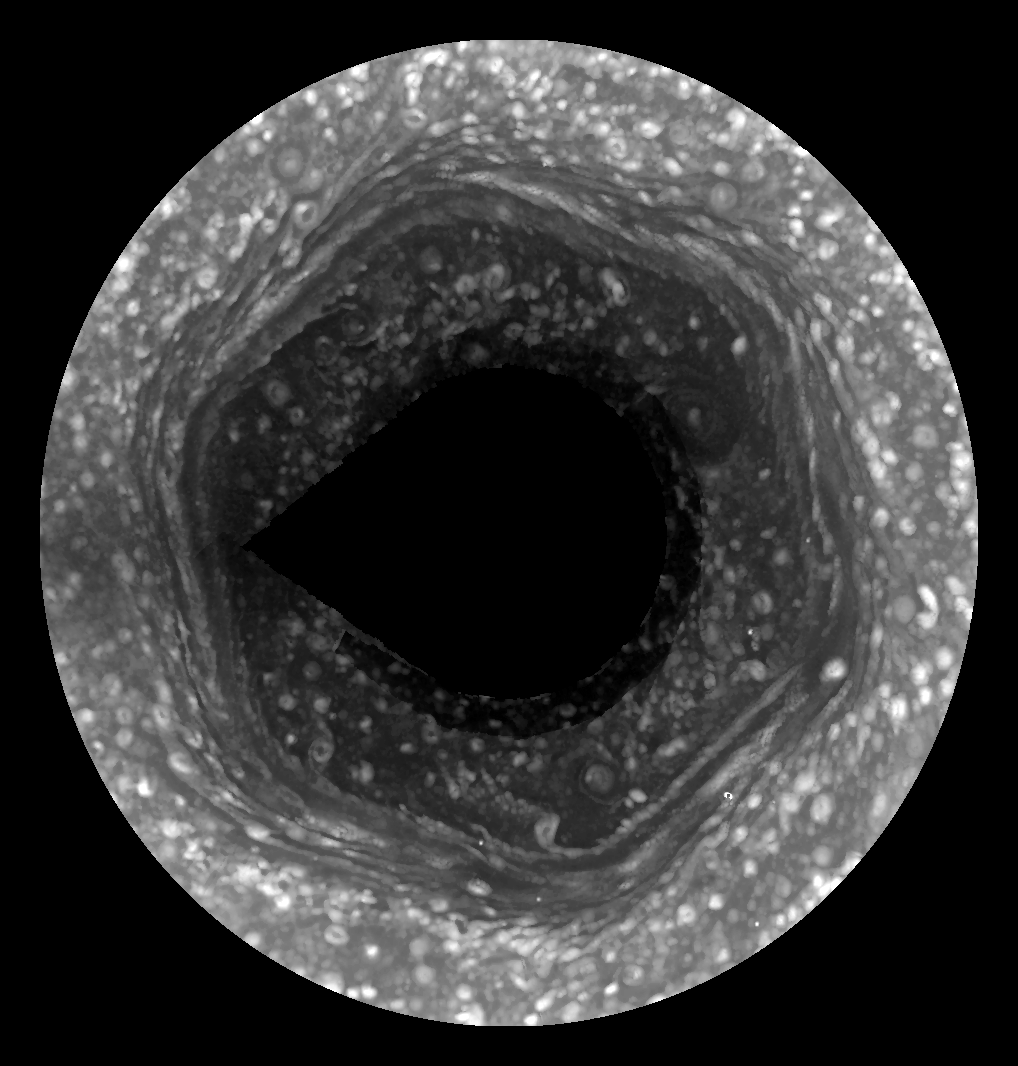

Spring Reveals Saturn’s Hexagon Jet Stream

This movie from Cassini, made possible only as Saturn’s north pole emerged from winter darkness, shows new details of a jet stream that follows a hexagon-shaped path and has long puzzled scientists.

The hexagon was hidden in darkness during the winter of Saturn’s long year, a year that is equal to about 29 Earth years. But as the planet approached its August 2009 equinox and signaled the start of northern spring, the hexagon was revealed to Cassini’s cameras. This is the first time the whole hexagonal shape has been mapped out in visible light by Cassini, and these images show unprecedented details of Saturn’s high northern latitudes. The hexagon was originally discovered in images taken by Voyager spacecraft in the early 1980s. Since 2006, the Cassini Visual and Infrared Mapping Spectrometer (VIMS) instrument has been observing the hexagon at infrared wavelengths, but at lower spatial resolution than these visible light images.

Three large mosaics were used to create this three-frame movie. The mosaics used dozens of images and the constituent images were projected into polar projections to provide a complete view of the hexagon. The mosaics used in this movie do not show the region directly around the north pole because it had not yet fully emerged from the polar winter night. Seams between the images are visible in the third frame of the movie because the observation geometry in those images made removal of the seams difficult.

The six-sided shape remains a mystery. Scientists think the hexagon is a meandering jet stream at 77 degrees north latitude, but they don’t know what controls the path the stream takes. These images also show new phenomena for scientists to decipher, such as waves that can now be seen radiating from the corners of the hexagon where the jet takes its hardest turns. These images confirm the presence of a multi-walled structure in each of the hexagon’s six sides, and the structure now can be seen extending to the top of Saturn’s cloud layer. The images show that the inside of the hexagon is darker than the outside. The new images also show a large spot inside the hexagon that could be related to a dark spot seen inside the hexagon in 2006 in an image taken by Cassini’s VIMS instrument. An earlier Voyager mosaic showed a large spot outside the hexagon. That spot existed at least until 1991 before disappearing into the long winter polar night.

Images from Voyager and from ground-based telescopes suffered from poor viewing perspectives. In late 2006, Cassini’s VIMS camera imaged the region in the thermal infrared wavelength, showing the hexagon in false color (see PIA09188). Multiple images acquired by the VIMS instrument over a 12-day period showed that the feature is nearly stationary and is likely an unusually strong pole-encircling planetary wave that extends deep into the atmosphere. Scientists had speculated that a large vortex seen outside the hexagon during the Voyager observations exerted forces on the jet stream making it adopt a hexagonal pattern in a manner similar to how jet streams on Earth divert around high-pressure systems. However, in these new images, the vortex is notably absent while the hexagon persists almost 30 years after it was first seen.

The images were taken in visible light with the Cassini spacecraft wide-angle camera on Jan. 3, 2009. The images were obtained at a distance of approximately 764,000 kilometers (475,000 miles) from Saturn. The smallest resolved features at the latitude of the hexagon have a horizontal scale of approximately 100 kilometers.

The Cassini-Huygens mission is a cooperative project of NASA, the European Space Agency and the Italian Space Agency. The Jet Propulsion Laboratory, a division of the California Institute of Technology in Pasadena, manages the mission for NASA’s Science Mission Directorate, Washington, D.C. The Cassini orbiter and its two onboard cameras were designed, developed and assembled at JPL. The imaging operations center is based at the Space Science Institute in Boulder, Colo.

Credit: NASA/JPL/Space Science Institute